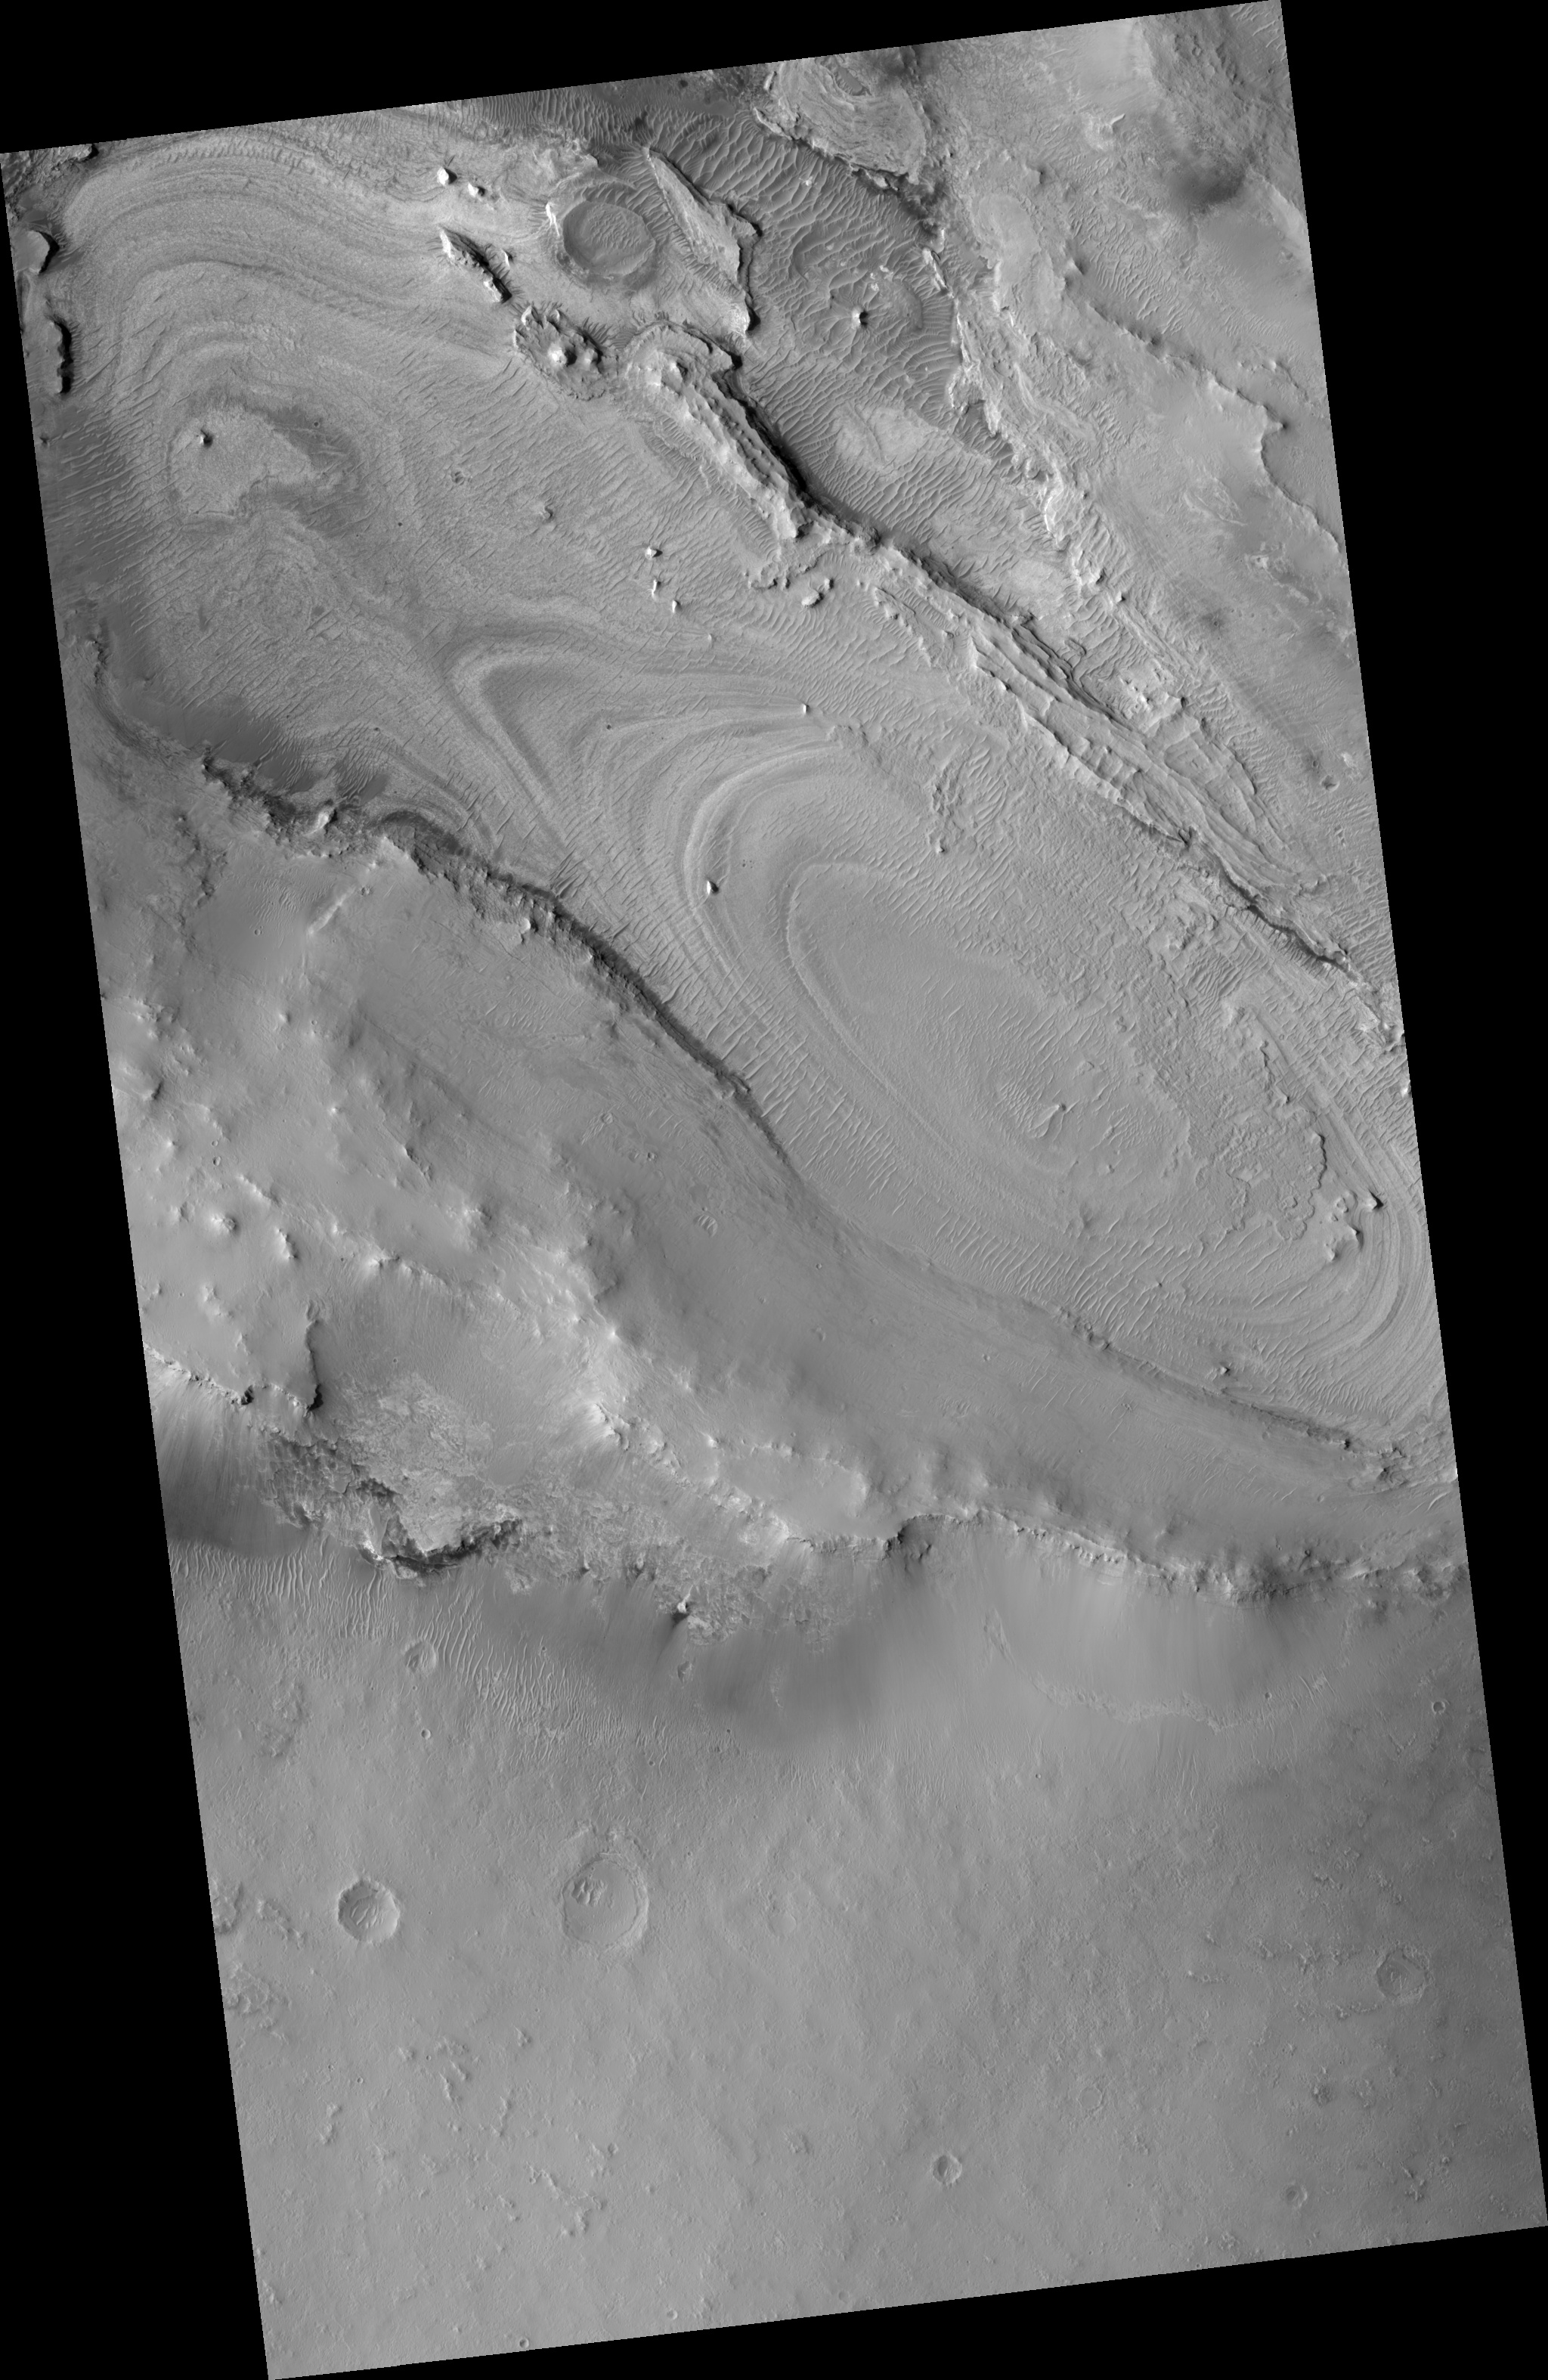

Proposed MSL site in Meridiani Crater Lake

This HiRISE image (PSP_002179_1855) of proposed landing site for the Mars Science Laboratory (MSL) in Meridiani Crater Lake.

Observation Toolbox
Acquisition date: 1 January 2007
Local Mars time: 3:40 PM
Degrees latitude (centered): 5.4°
Degrees longitude (East): 358.2°
Range to target site: 273.5 km (171.0 miles)
Original image scale range: 27.4 cm/pixel (with 1 x 1 binning) so objects ~82 cm across are resolved
Map-projected scale: 25 cm/pixel and north is up
Map-projection: EQUIRECTANGULAR
Emission angle: 4.0°
Phase angle: 50.8°
Solar incidence angle: 55°, with the Sun about 35° above the horizon
Solar longitude: 165.9°, Northern Summer

NASA’s Jet Propulsion Laboratory, a division of the California Institute of Technology in Pasadena, manages the Mars Reconnaissance Orbiter for NASA’s Science Mission Directorate, Washington. Lockheed Martin Space Systems, Denver, is the prime contractor for the project and built the spacecraft. The High Resolution Imaging Science Experiment is operated by the University of Arizona, Tucson, and the instrument was built by Ball Aerospace and Technology Corp., Boulder, Colo.

Credit: NASA/JPL/Univ. of Arizona